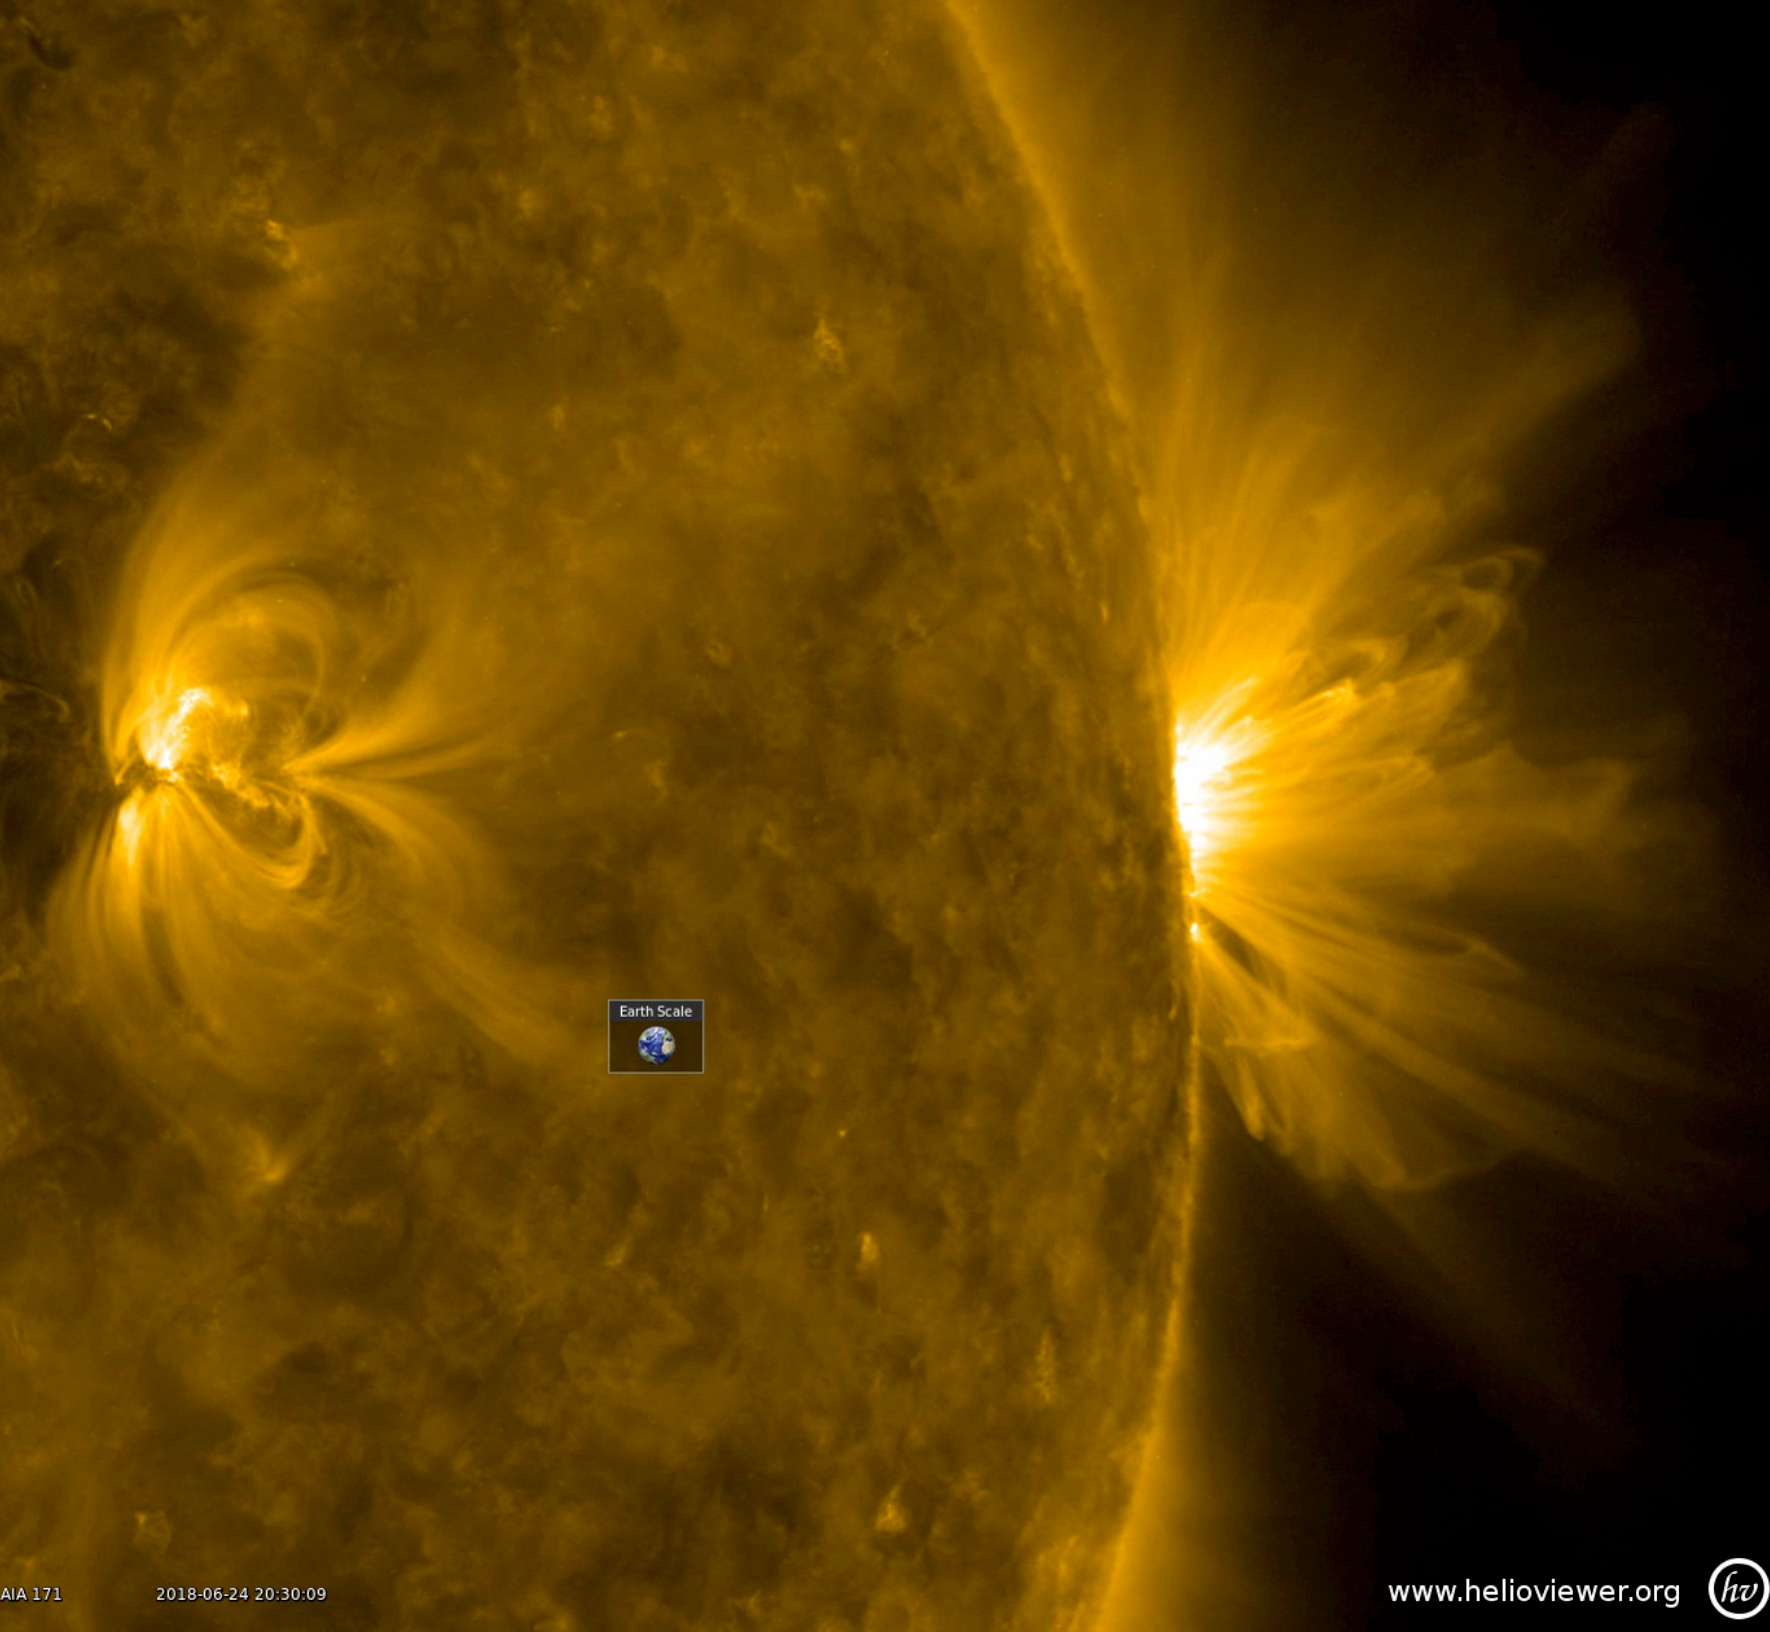

Festoons of Loops

This profile perspective of an active region revealed above it (June 24-25, 2018). Charged particles spinning along these field lines are illuminated in this wavelength of extreme ultraviolet light. The little Earth superimposed on the image and videos gives one a sense of just how humongous these loops really are. Our eyes cannot see extreme ultraviolet light, but our instruments can. The images are colorized to distinguish between these from images taken in other wavelengths by SDO. Note there is another, smaller active region on the left side of the image.

Movies
PIA22589_Festoons_of_Loops_big.mp4
PIA22589_Festoons_of_Loops_sm.mp4

SDO is managed by NASA’s Goddard Space Flight Center, Greenbelt, Maryland, for NASA’s Science Mission Directorate, Washington. Its Atmosphere Imaging Assembly was built by the Lockheed Martin Solar Astrophysics Laboratory (LMSAL), Palo Alto, California.

Credit: NASA/GSFC/Solar Dynamics Observatory